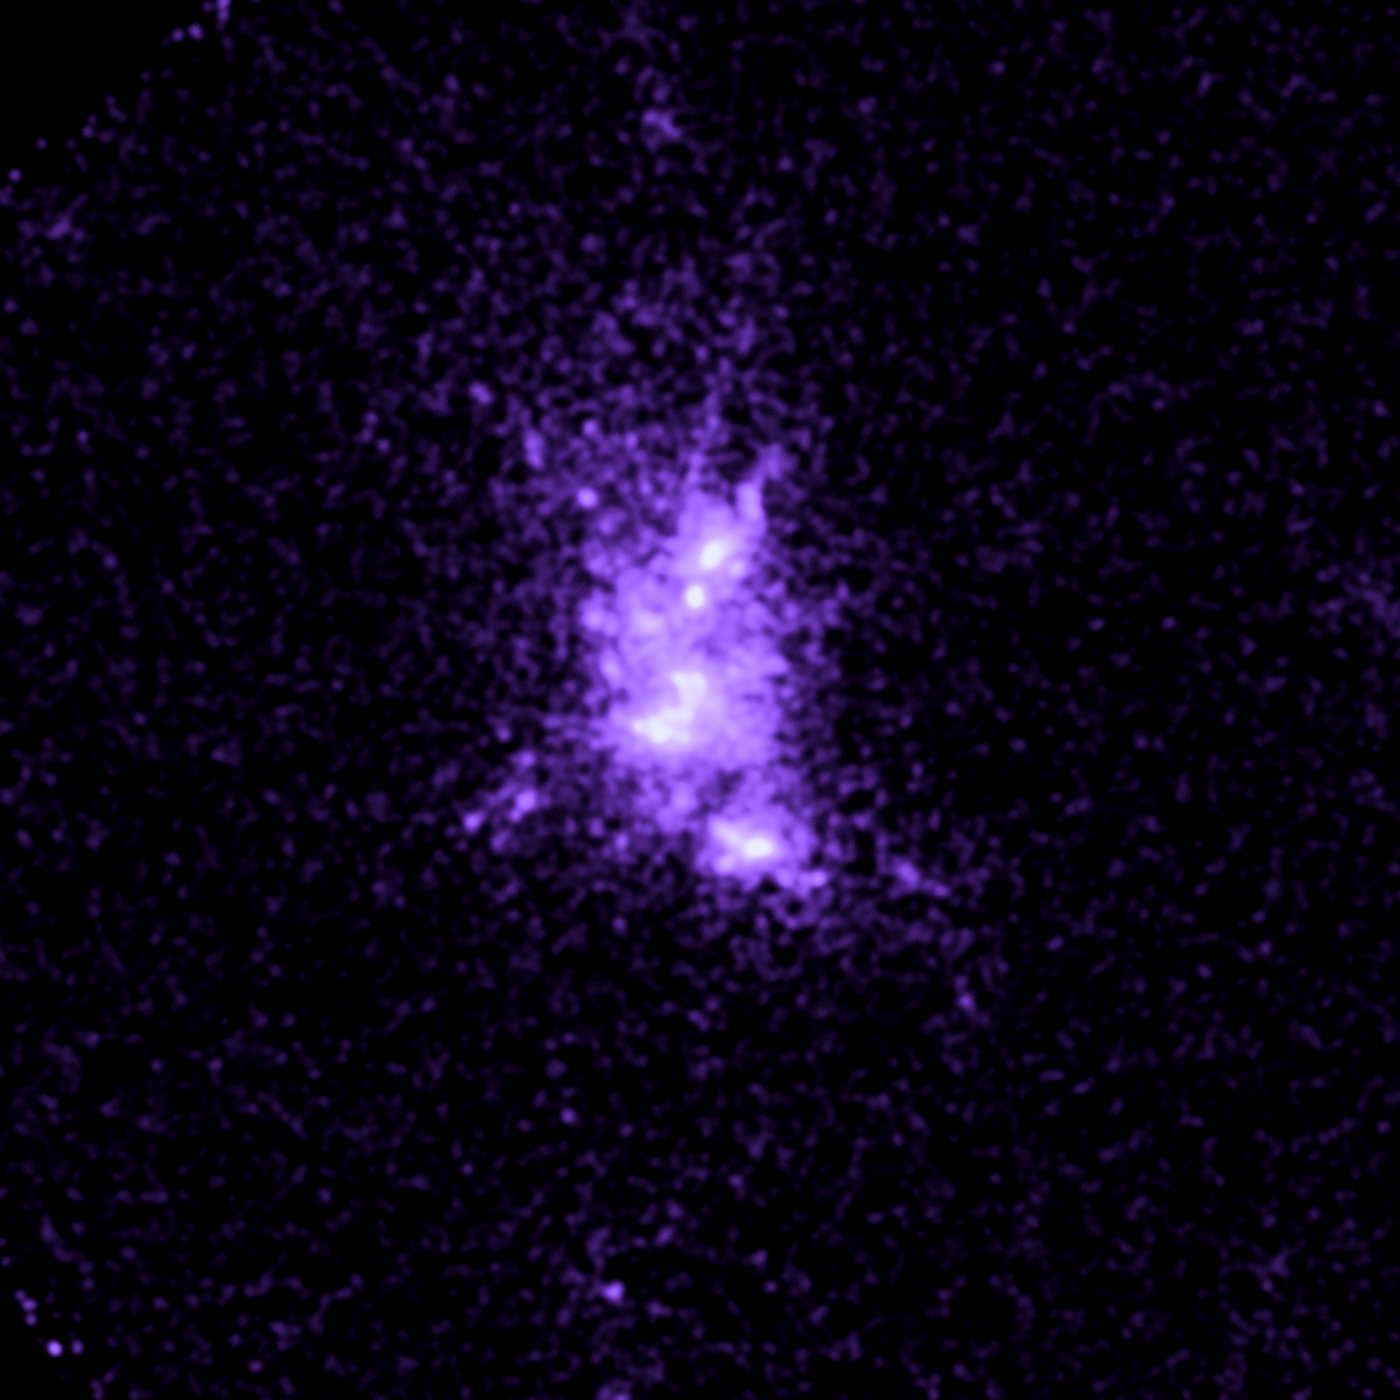

Galaxy Abell 1664

Object Name: Abell 1664
Object Description: Brightest Cluster Galaxies (BCG)
Instrument: HST/ACS/SBC

Compass and Scale Compass and Scale An astronomical image with a scale that shows how large an object is on the sky, a compass that shows how the object is oriented on the sky, and the filters with which the image was made.

Credit: NASA, ESA, G. Tremblay (Yale University), and R. Mittal (Rochester Institute of Technology, and Max Planck Institute for Gravitational Physics)